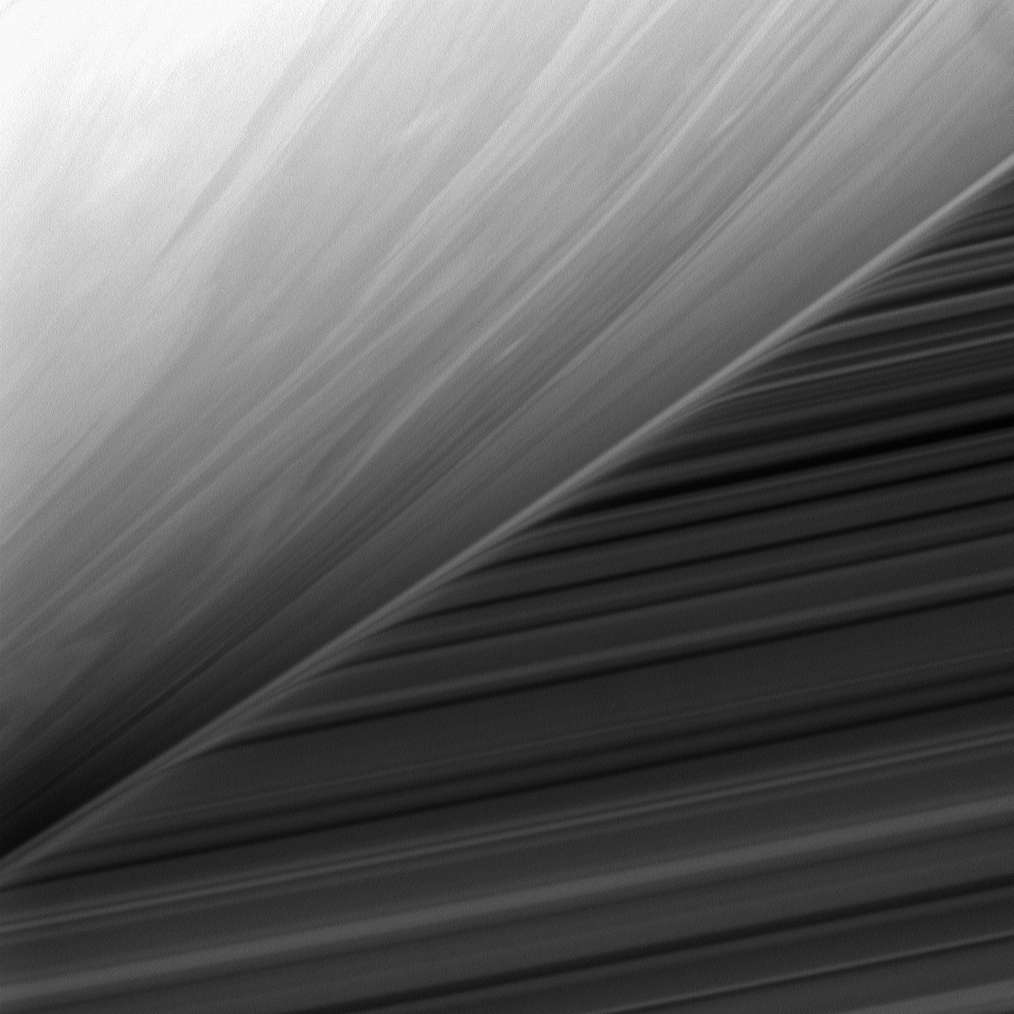

Limb Scan

This bizarre scene shows the cloud-streaked limb of Saturn in front of the planet’s B ring. The ring’s image is warped near the limb by the diffuse gas in Saturn’s upper atmosphere.

For additional examples of this effect, see PIA09810, PIA07521 and PIA06656.

This view looks toward the sunlit side of the rings from about 31 degrees below the ringplane. North on Saturn is up.

The image was taken with the Cassini spacecraft narrow-angle camera on June 24, 2008 using a spectral filter sensitive to wavelengths of infrared light centered at 750 nanometers. The view was acquired at a distance of approximately 657,000 kilometers (408,000 miles) from Saturn. Image scale is 4 kilometers (2 miles) per pixel.

The Cassini-Huygens mission is a cooperative project of NASA, the European Space Agency and the Italian Space Agency. The Jet Propulsion Laboratory, a division of the California Institute of Technology in Pasadena, manages the mission for NASA’s Science Mission Directorate, Washington, D.C. The Cassini orbiter and its two onboard cameras were designed, developed and assembled at JPL. The imaging operations center is based at the Space Science Institute in Boulder, Colo.

Credit: NASA/JPL/Space Science Institute